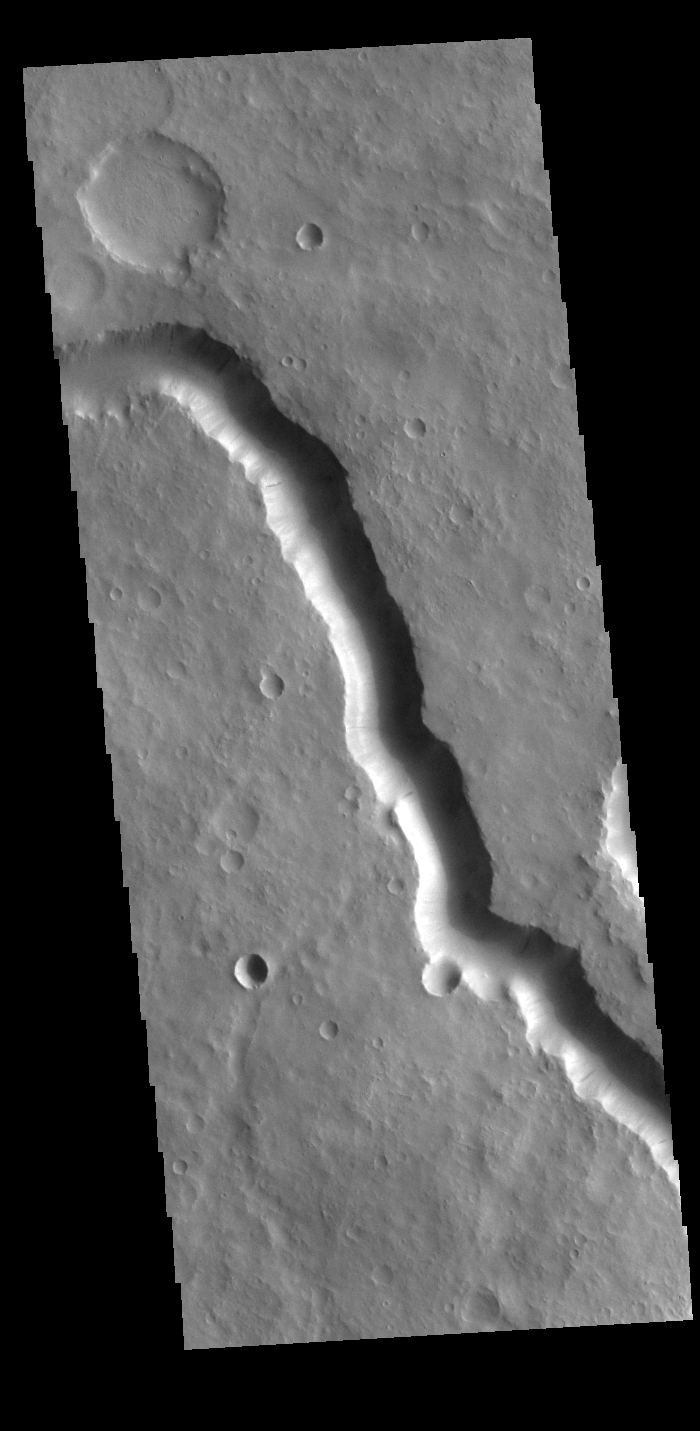

Scamander Vallis

Today’s VIS image shows a section of Scamander Vallis. Scamander Vallis is located in northern Terra Sabaea. The channel is 269km (167 miles) long.

Credit: NASA/JPL-Caltech/ASU